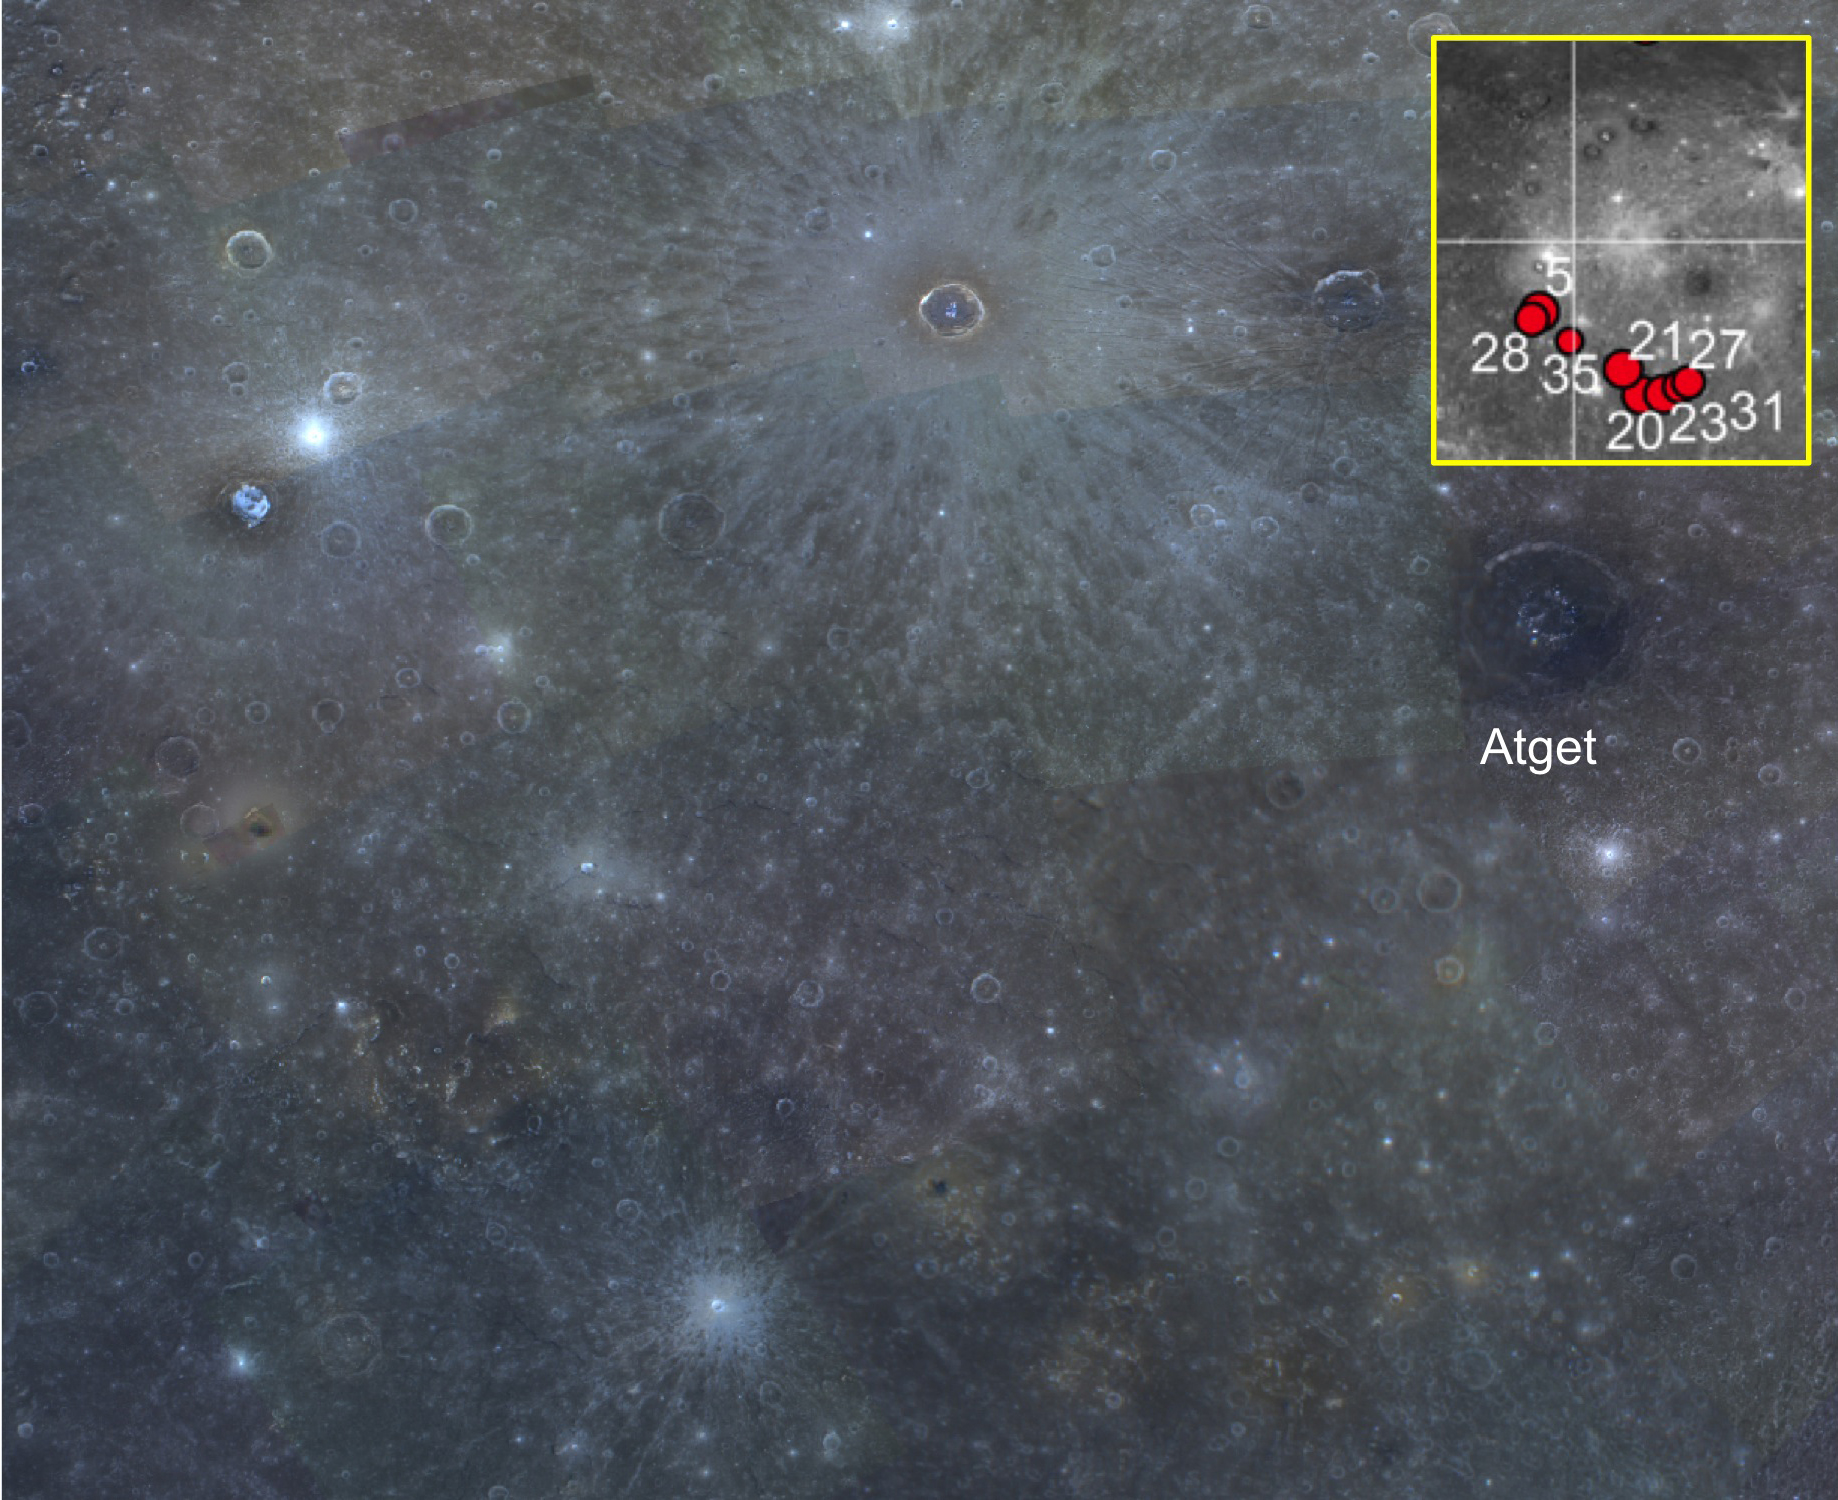

Ring of Fire

Here is a color view of the southern part of the Caloris basin. Extending along the southern rim are a number of pyroclastic deposits that have a distinctive reddish color. The inset locator map shows the entire Caloris basin; the red dots correspond to mapped pyroclastic deposits, which formed during explosive volcanic eruptions. On the Earth, volcanoes are often associated with boundaries where tectonic plates interact. The Pacific “Ring of Fire” is a famous example of volcanism found at plate boundaries. Mercury, by contrast, is a one-plate planet. Instead, mercurian volcanism is largely controlled by fracturing or tectonic features related to impact basins and craters. Caloris’s southern rim is a partial “ring of fire.”

This image is part of MDIS’s high-resolution 3-color mosaic. The 3-color campaign is a major mapping activity in MESSENGER’s extended mission. It complements the 8-color base map (at an average resolution of 1 km/pixel) acquired during MESSENGER’s primary mission by imaging Mercury’s surface in a subset of the color filters at the highest resolution possible. The three narrow-band color filters are centered at wavelengths of 430 nm, 750 nm, and 1000 nm, and image resolutions generally range from 100 to 400 meters/pixel in the northern hemisphere. The inset is part of Fig. 4 of L. Kerber et al., (2011), Planet. Space Sci. 59, 1895-1909.

Instrument: Wide Angle Camera (WAC) of the Mercury Dual Imaging System (MDIS)
WAC filter: 9, 7, 6 (1000, 750, 430 nanometers) in red, green, and blue.
Center Latitude: 22.8°
Center Longitude: 156.9° E
Resolution: 1000 meters/pixel
Scale: Atget, the dark-floored crater near the right edge, is 100 km (62 mi.) in diameter.

The MESSENGER spacecraft is the first ever to orbit the planet Mercury, and the spacecraft’s seven scientific instruments and radio science investigation are unraveling the history and evolution of the Solar System’s innermost planet. Visit the Why Mercury? section of this website to learn more about the key science questions that the MESSENGER mission is addressing. During the one-year primary mission, MDIS acquired 88,746 images and extensive other data sets. MESSENGER is now in a year-long extended mission, during which plans call for the acquisition of more than 80,000 additional images to support MESSENGER’s science goals.

For information regarding the use of images, see the MESSENGER image use policy.

Credit: NASA/Johns Hopkins University Applied Physics Laboratory/Carnegie Institution of Washington